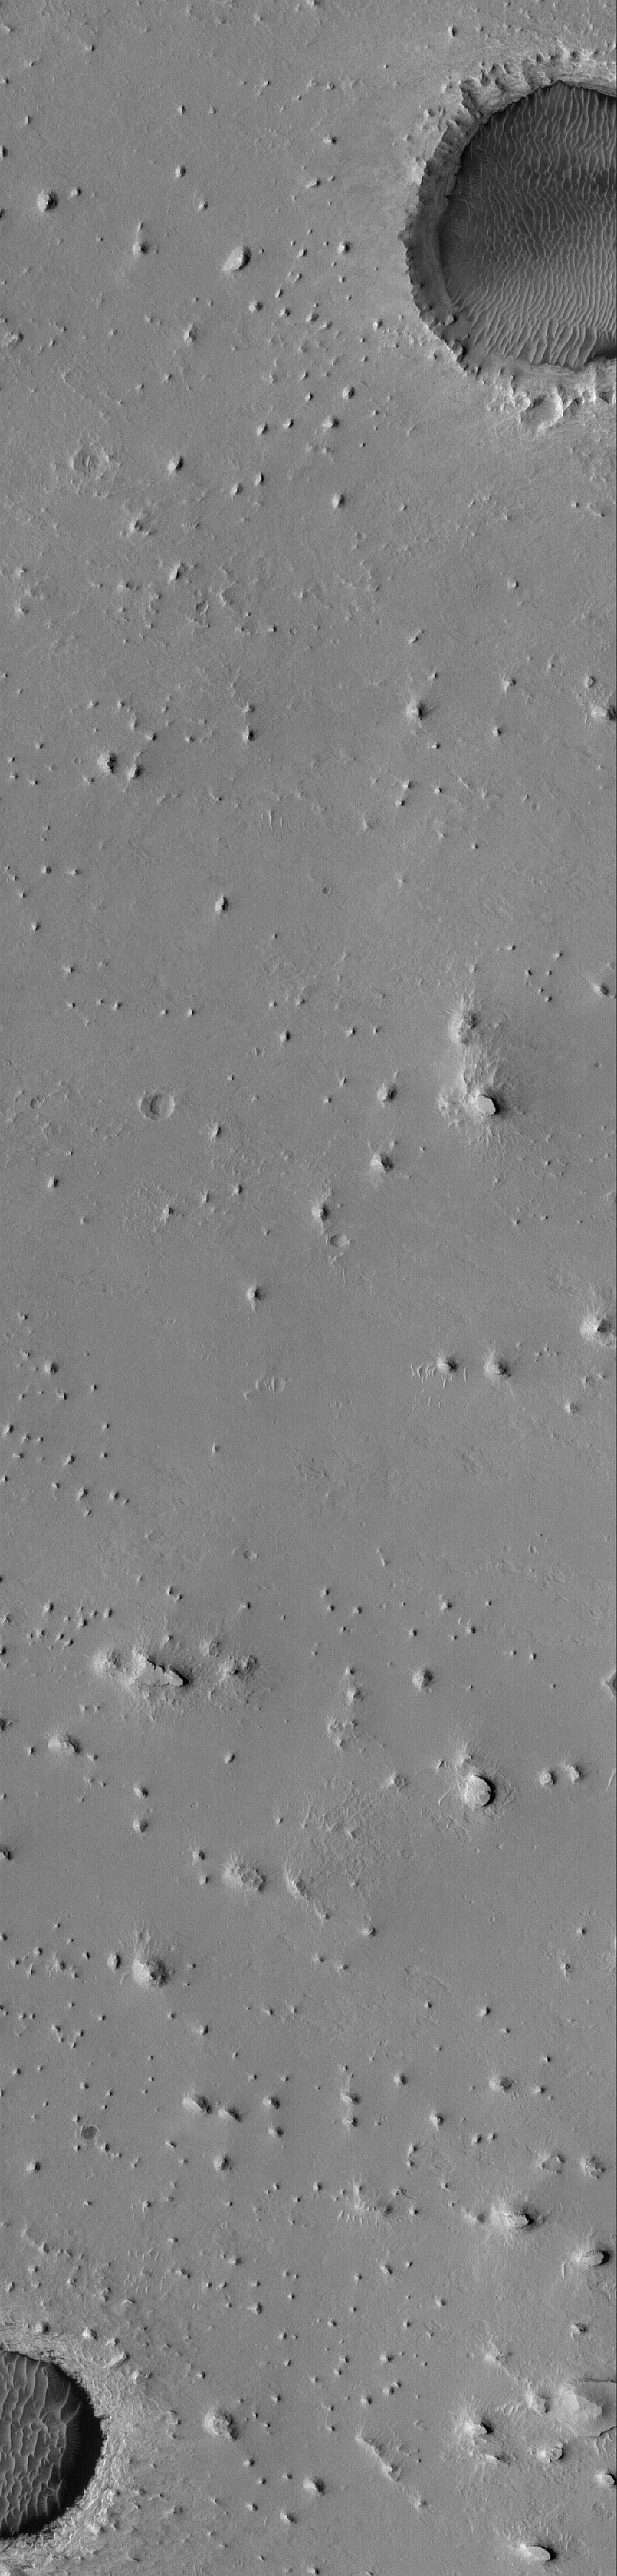

Buttes near Meridiani

3 April 2005
This Mars Global Surveyor (MGS) Mars Orbiter Camera (MOC) image shows buttes and two eroded impact craters on the plains west of Sinus Meridiani. The buttes and bedrock here are composed of light-toned, layered, sedimentary rock similar to the bedrock at the Mars Exploration Rover, Opportunity, site. The layers can be seen in the walls of the two large, dark-floored craters.

Location near: 0.5°N, 8.0°W
Image width: ~3 km (~1.9 mi)
Illumination from: upper left
Season: Northern Summer

Credit: NASA/JPL/Malin Space Science Systems